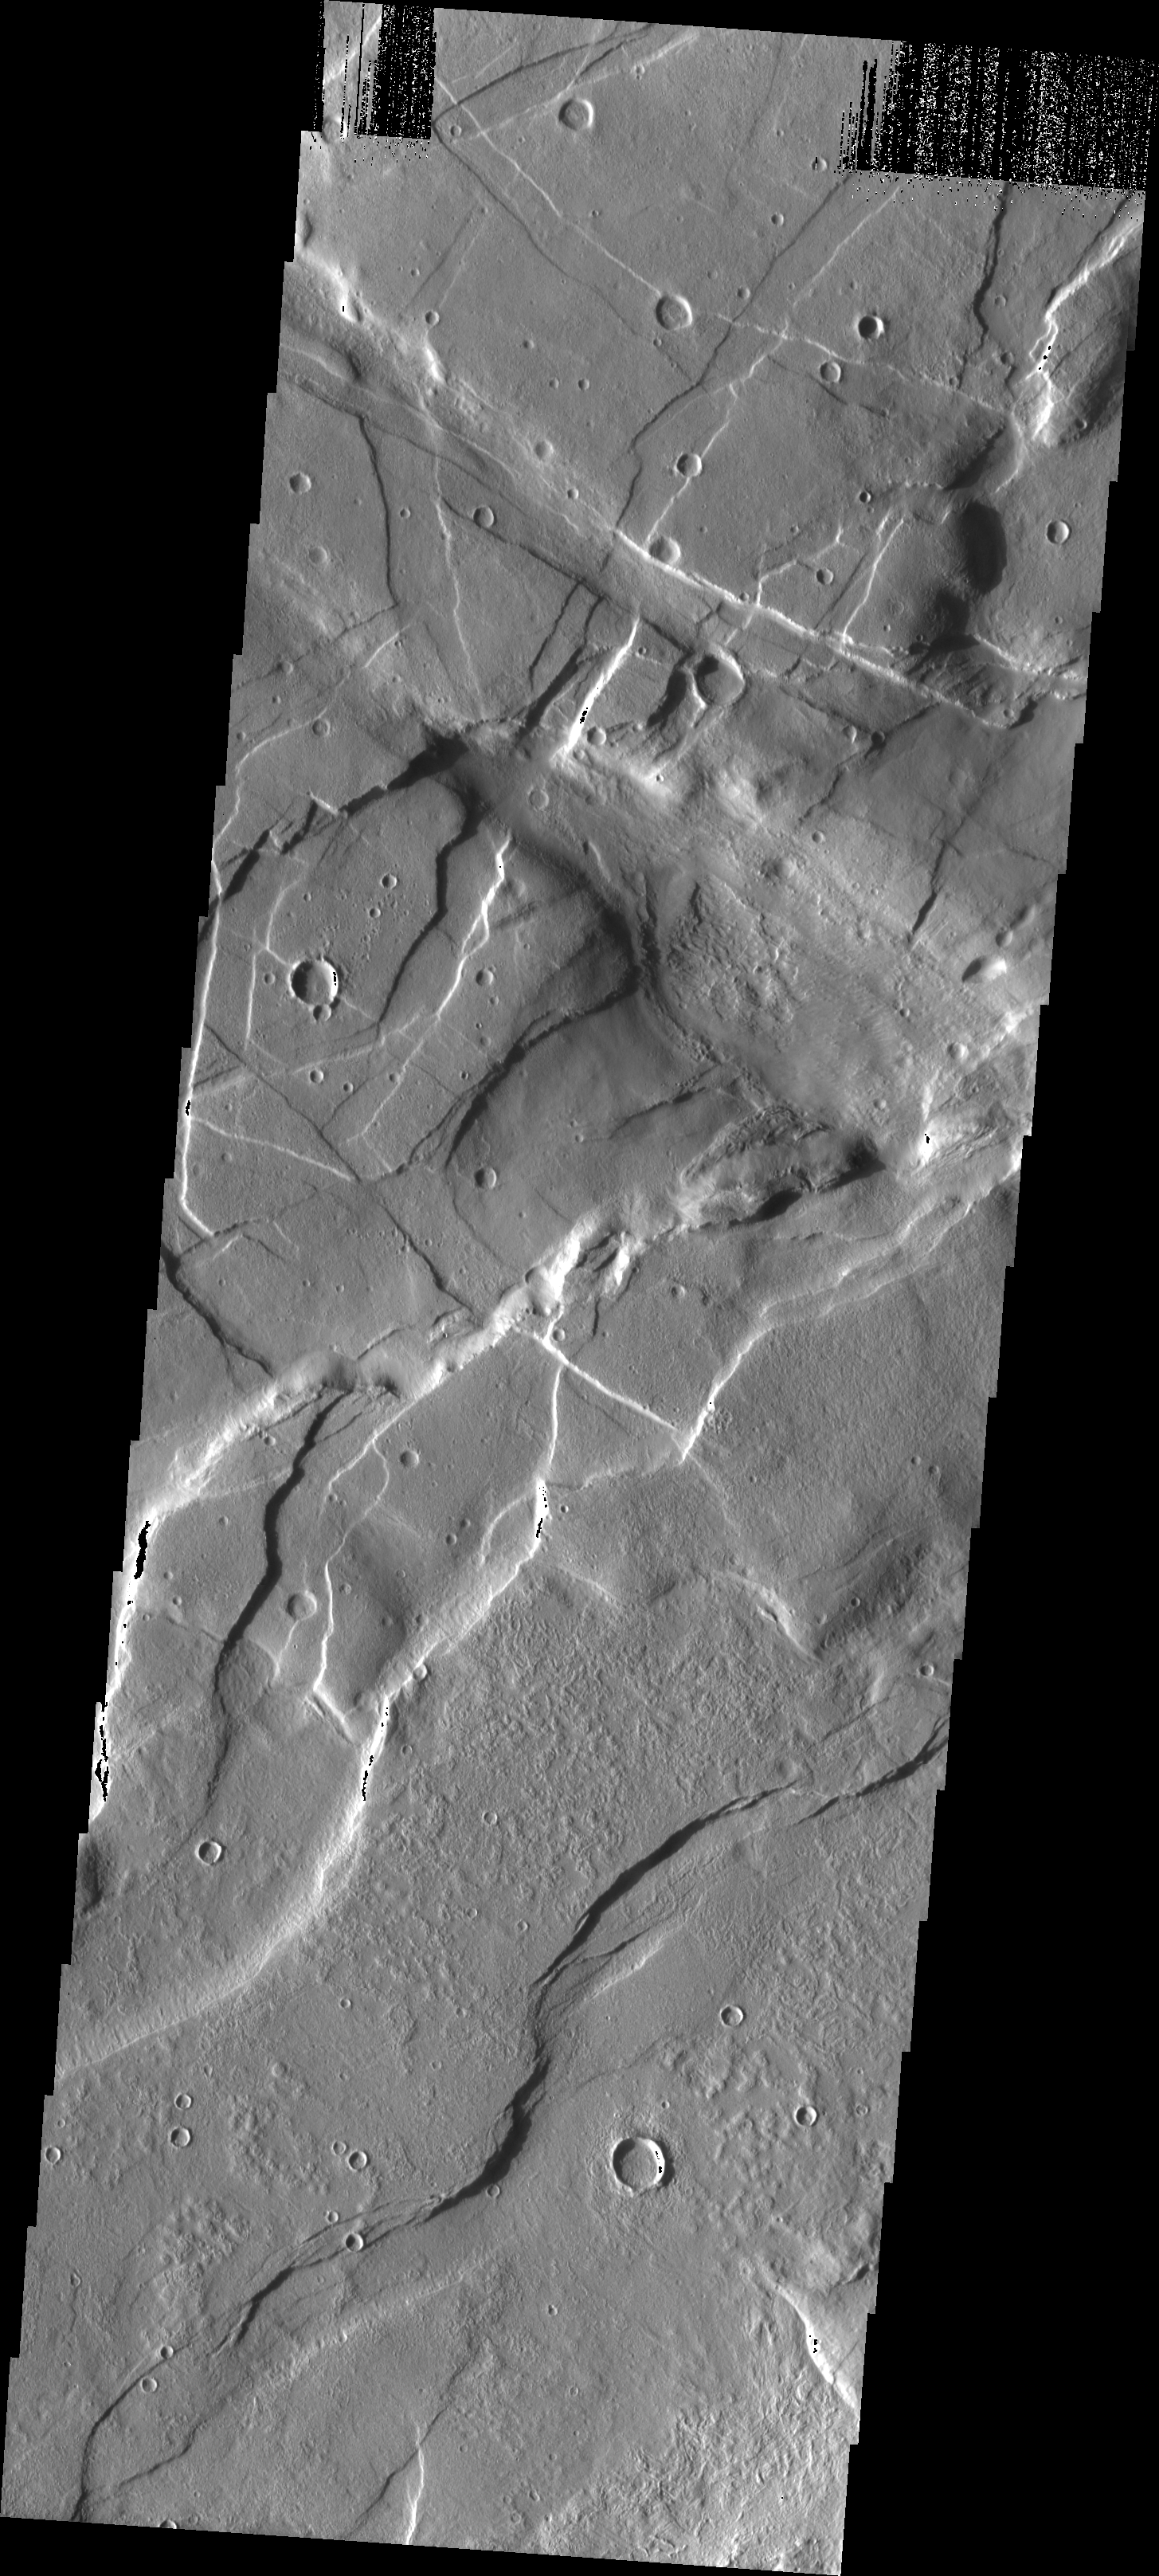

Compounded Fractures

This VIS image taken in the region east of Alba Patera shows the complex relations that can occur in regions of multiple structural events. There are fractures and graben in this area that intersect at multiple angles.

Image information: VIS instrument. Latitude 43.2, Longitude 269.4 East (90.6 West). 19 meter/pixel resolution.

Note: this THEMIS visual image has not been radiometrically nor geometrically calibrated for this preliminary release. An empirical correction has been performed to remove instrumental effects. A linear shift has been applied in the cross-track and down-track direction to approximate spacecraft and planetary motion. Fully calibrated and geometrically projected images will be released through the Planetary Data System in accordance with Project policies at a later time.

NASA’s Jet Propulsion Laboratory manages the 2001 Mars Odyssey mission for NASA’s Office of Space Science, Washington, D.C. The Thermal Emission Imaging System (THEMIS) was developed by Arizona State University, Tempe, in collaboration with Raytheon Santa Barbara Remote Sensing. The THEMIS investigation is led by Dr. Philip Christensen at Arizona State University. Lockheed Martin Astronautics, Denver, is the prime contractor for the Odyssey project, and developed and built the orbiter. Mission operations are conducted jointly from Lockheed Martin and from JPL, a division of the California Institute of Technology in Pasadena.

Credit: NASA/JPL/Arizona State University